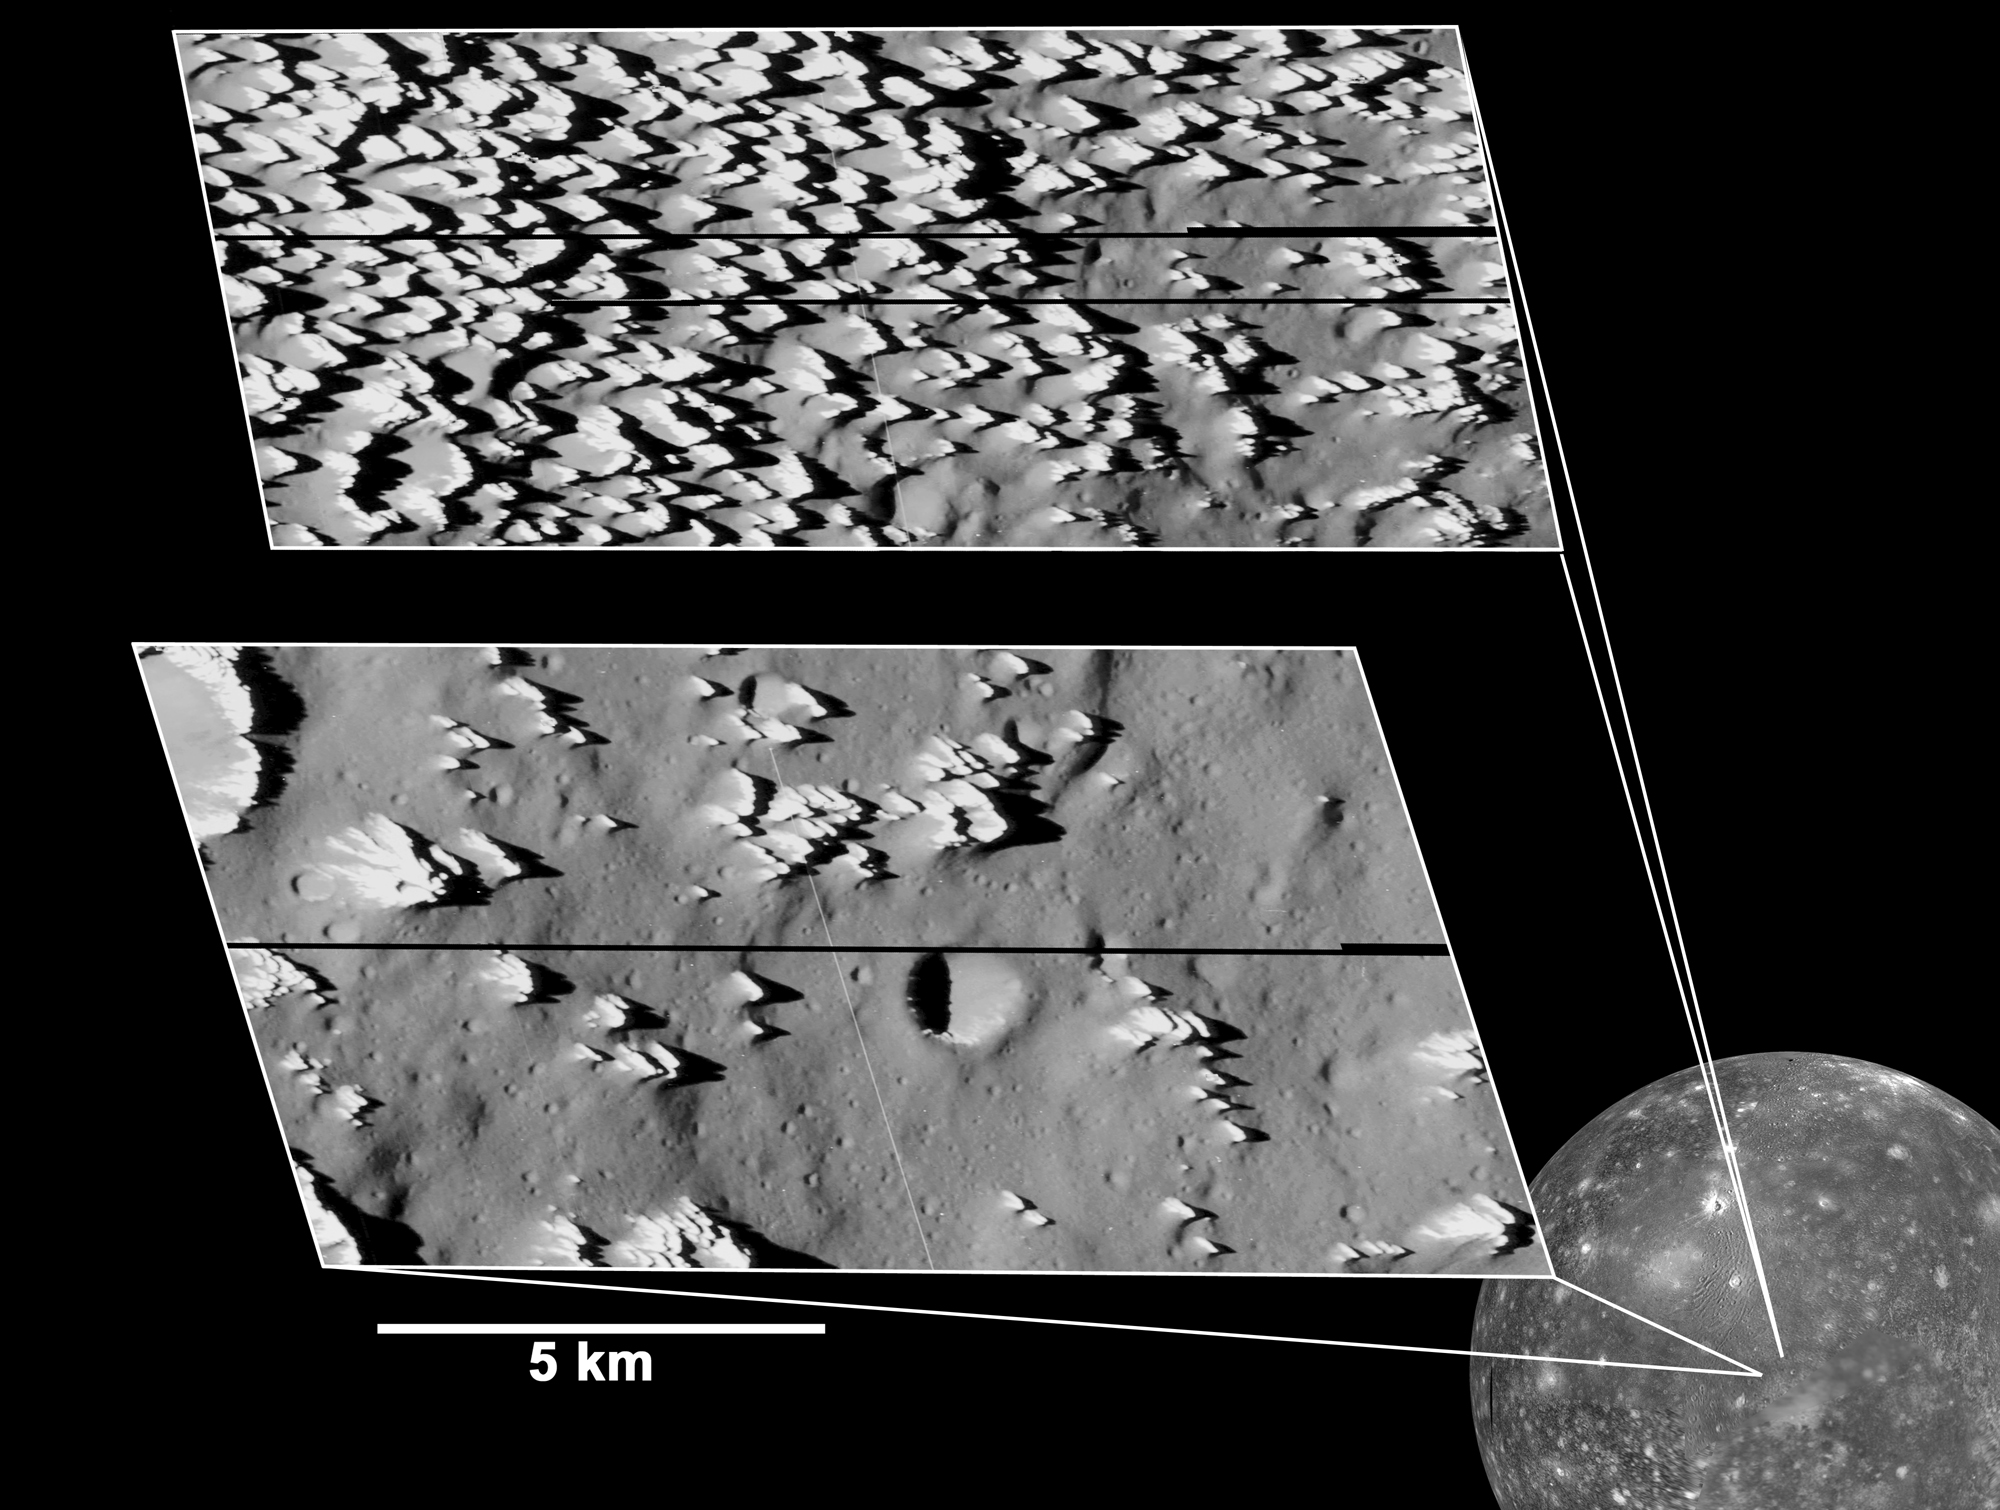

Callisto Close-up with Jagged Hills

The highest-resolution views ever obtained of any of Jupiter’s moons, taken by NASA’s Galileo spacecraft in May 2001, reveal numerous bright, sharp knobs covering a portion of Jupiter’s moon Callisto.

The knobby terrain seen throughout the top inset is unlike any seen before on Jupiter’s moons. The spires are very icy but also contain some darker dust. As the ice erodes, the dark material apparently slides down and collects in low-lying areas. Over time, as the surface continues to erode, the icy knobs will likely disappear, producing a scene similar to the bottom inset. The number of impact craters in the bottom image indicates that erosion has essentially ceased in the dark plains shown in that image, allowing impact craters to persist and accumulate.

The knobs are about 80 to 100 meters (260 to 330 feet) tall, and they may consist of material thrown outward from a major impact billions of years ago. The areas captured in the images lie south of Callisto’s large Asgard impact basin.

The smallest features discernible in the images are about 3 meters (10 feet) across.

The Jet Propulsion Laboratory, a division of the California Institute of Technology in Pasadena, manages the Galileo mission for NASA’s Office of Space Science, Washington, D.C.

Credit: NASA/JPL/Arizona State University, Academic Research Lab